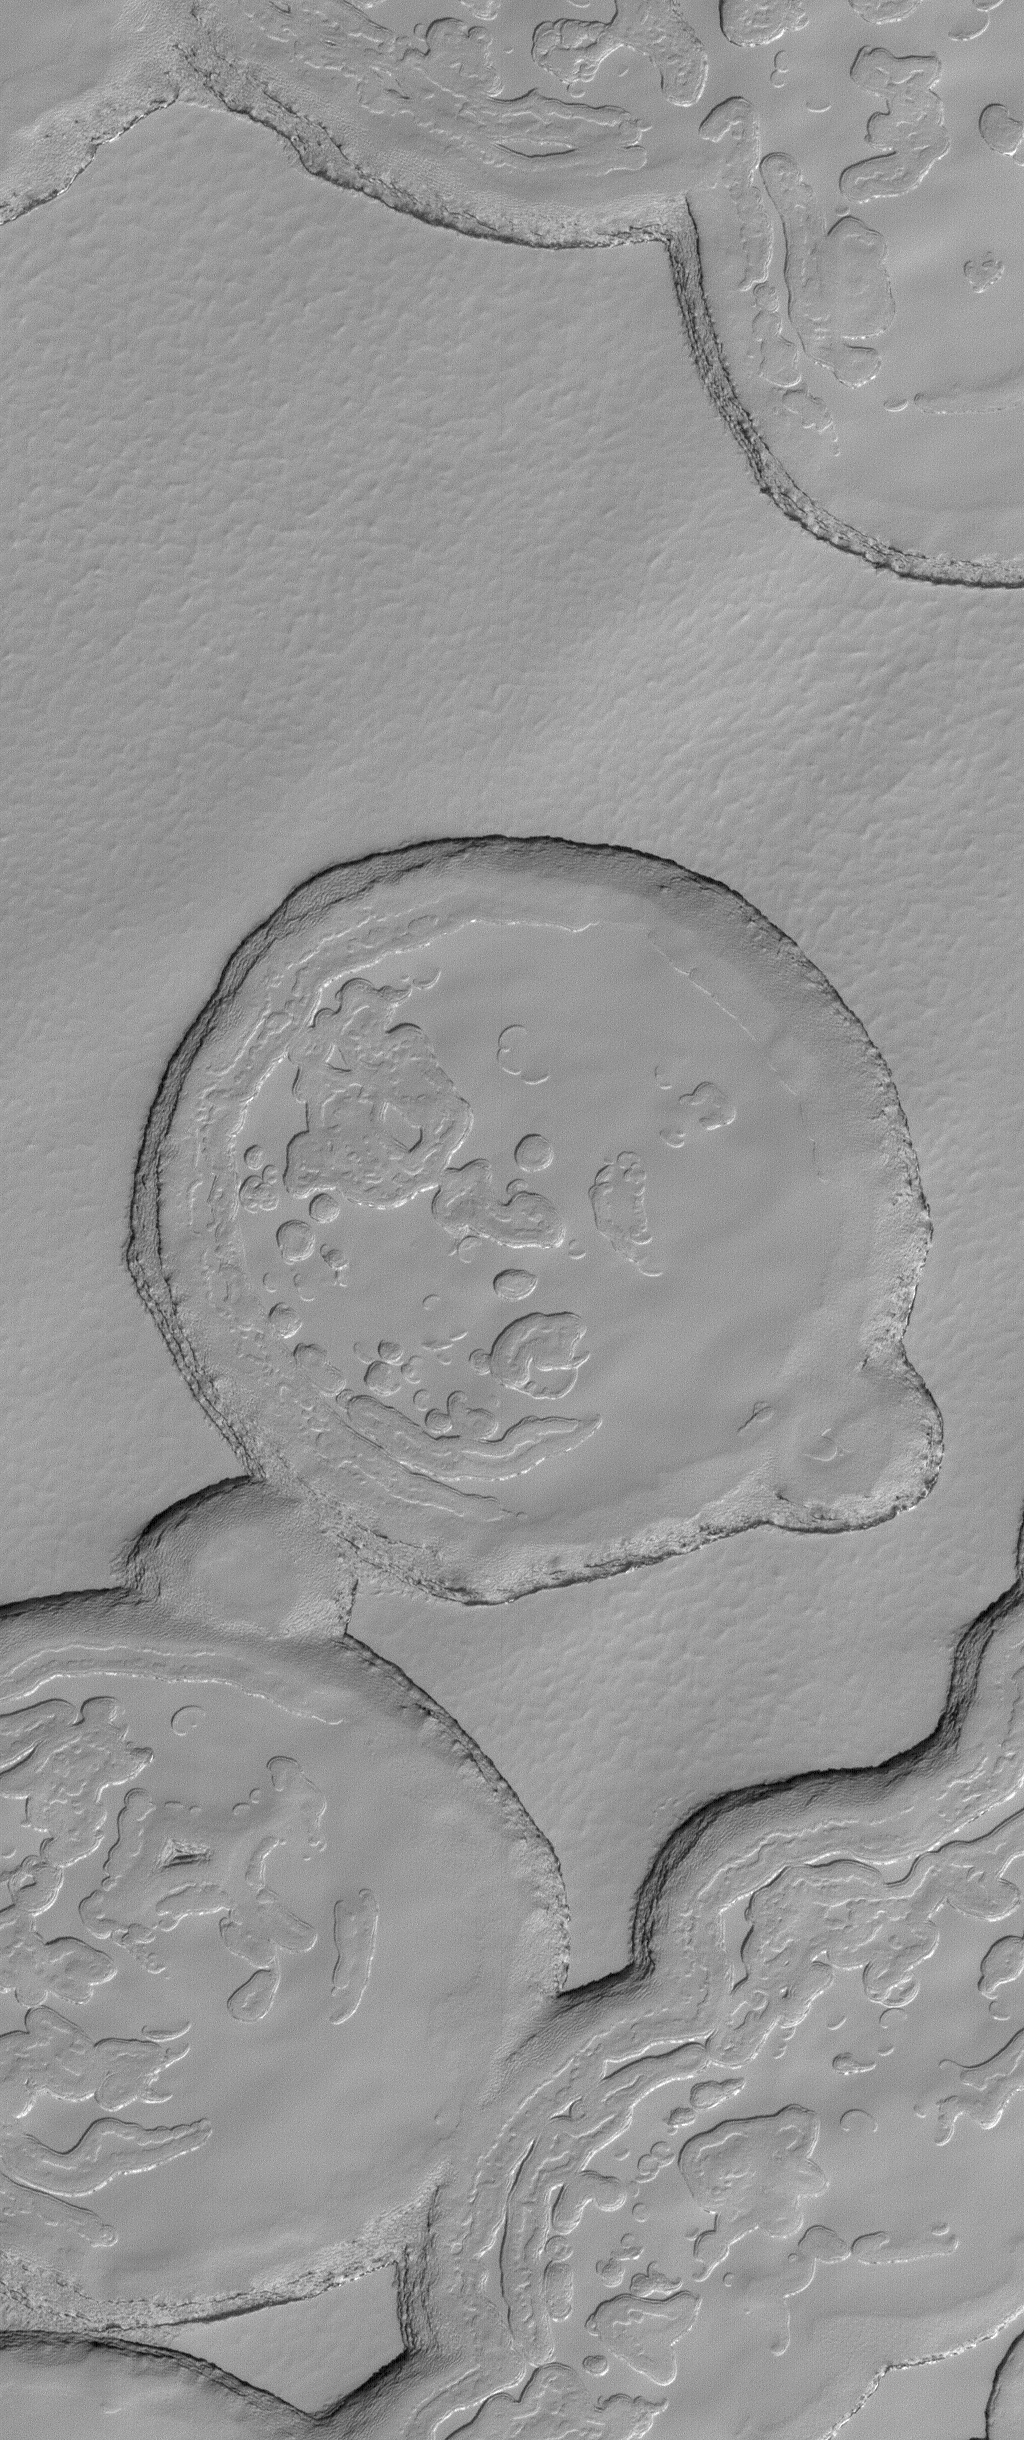

South Polar Terrain

19 July 2004
This full-resolution (1.5 meters, 5 feet, per pixel) Mars Global Surveyor (MGS) Mars Orbiter Camera (MOC) image shows mesa tops and depressions formed in layered carbon dioxide ice in the south polar residual cap. The image is located near 87.0°S, 341.9°W, and covers an area about 1.5 km (0.9 mi) wide. Sunlight illuminates the scene from the upper left.

Credit: NASA/JPL/Malin Space Science Systems